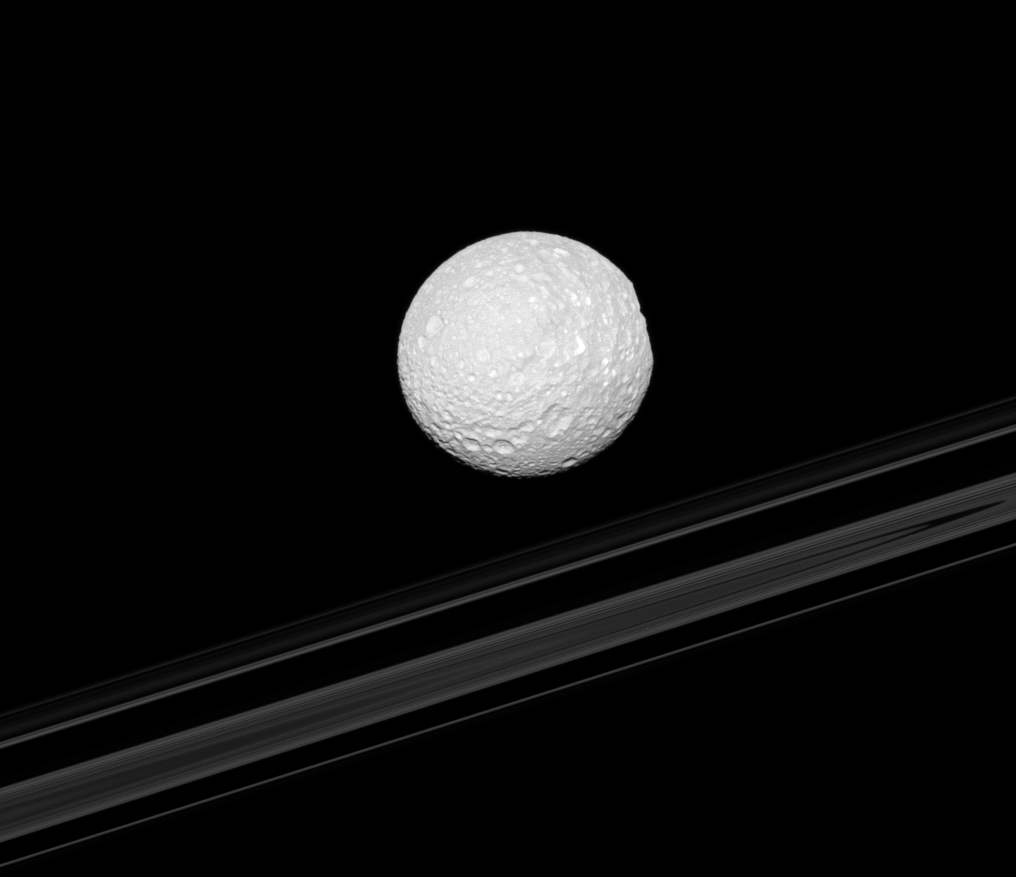

Mimas’ Flat Spot

The right-hand limb of Saturn’s moon Mimas appears flattened as Herschel Crater is viewed edge-on in this Cassini spacecraft image. The planet’s rings are in the background.

Herschel Crater is 130 kilometers (81 miles) wide and located on the moon’s leading hemisphere. See PIA12568 for a straight-on view of the crater.

This view looks toward the anti-Saturn side of Mimas (396 kilometers, or 246 miles across). North on Mimas is up and rotated 16 degrees to the left. This view looks toward the southern, unilluminated side of the rings from just below the ringplane.

The image was taken in visible light with the Cassini spacecraft narrow-angle camera on Jan. 31, 2011. The view was acquired at a distance of approximately 260,000 kilometers (161,000 miles) from Mimas and at a Sun-Mimas-spacecraft, or phase, angle of 9 degrees. Image scale is 2 kilometers (1 mile) per pixel.

The Cassini-Huygens mission is a cooperative project of NASA, the European Space Agency and the Italian Space Agency. The Jet Propulsion Laboratory, a division of the California Institute of Technology in Pasadena, manages the mission for NASA’s Science Mission Directorate, Washington, D.C. The Cassini orbiter and its two onboard cameras were designed, developed and assembled at JPL. The imaging operations center is based at the Space Science Institute in Boulder, Colo.

Credit: NASA/JPL/Space Science Institute